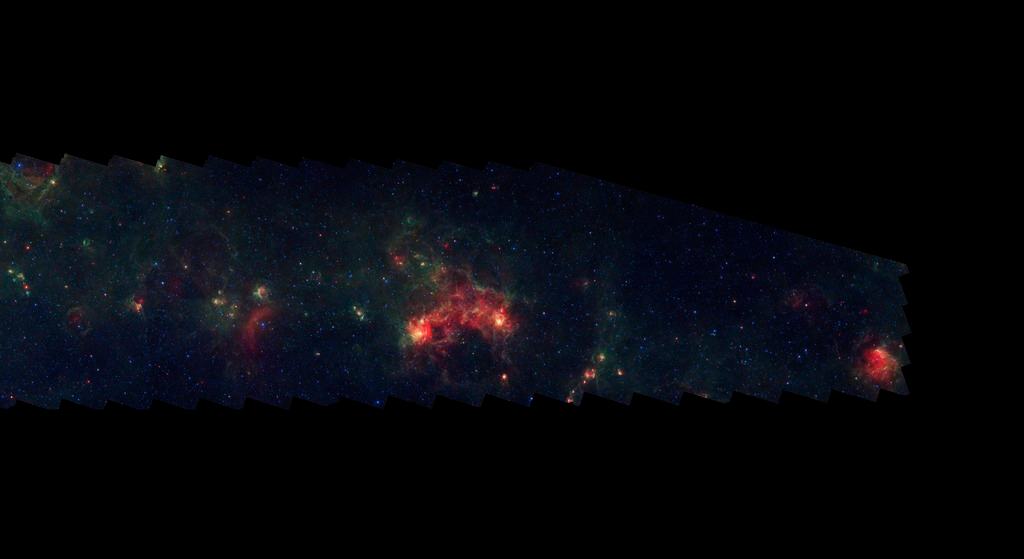

GLIMPSE-MIPSGAL Milky Way 16

This is one segment of an infrared portrait of dust and stars radiating in the inner Milky Way. More than 800,000 frames from NASA's Spitzer Space Telescope were stitched together to create the full image, capturing more than 50 percent of our entire galaxy.

As inhabitants of a flat galactic disk, Earth and its solar system have an edge-on view of their host galaxy, like looking at a glass dish from its edge. From our perspective, most of the galaxy is condensed into a blurry narrow band of light that stretches completely around the sky, also known as the galactic plane.

This end segment extends through the constellations Centaurus and Crux. This sparse region falls between the Scutum-Centaurus and Sagittarius spiral arms and is largely lacking in dust and strong star formation.

The swaths of green represent organic molecules, called polycyclic aromatic hydrocarbons, which are illuminated by light from nearby star formation, while the thermal emission, or heat, from warm dust is rendered in red. Star-forming regions appear as swirls of red and yellow, where the warm dust overlaps with the glowing organic molecules. The blue specks sprinkled throughout the photograph are Milky Way stars.

This survey segment spans galactic longitudes of 294.0 to 302.2 degrees and is centered at a galactic latitude of 0 degrees. It covers about two vertical degrees of the galactic plane.

This is a three-color composite that shows infrared observations from two Spitzer instruments. Blue represents 3.6-micron light and green shows light of 8 microns, both captured by Spitzer's infrared array camera. Red is 24-micron light detected by Spitzer's multiband imaging photometer. This combines observations from the Galactic Legacy Infrared Mid-Plane Survey Extraordinaire (GLIMPSE) and MIPSGAL projects.

Credit: NASA/JPL-Caltech/Univ. of Wisconsin